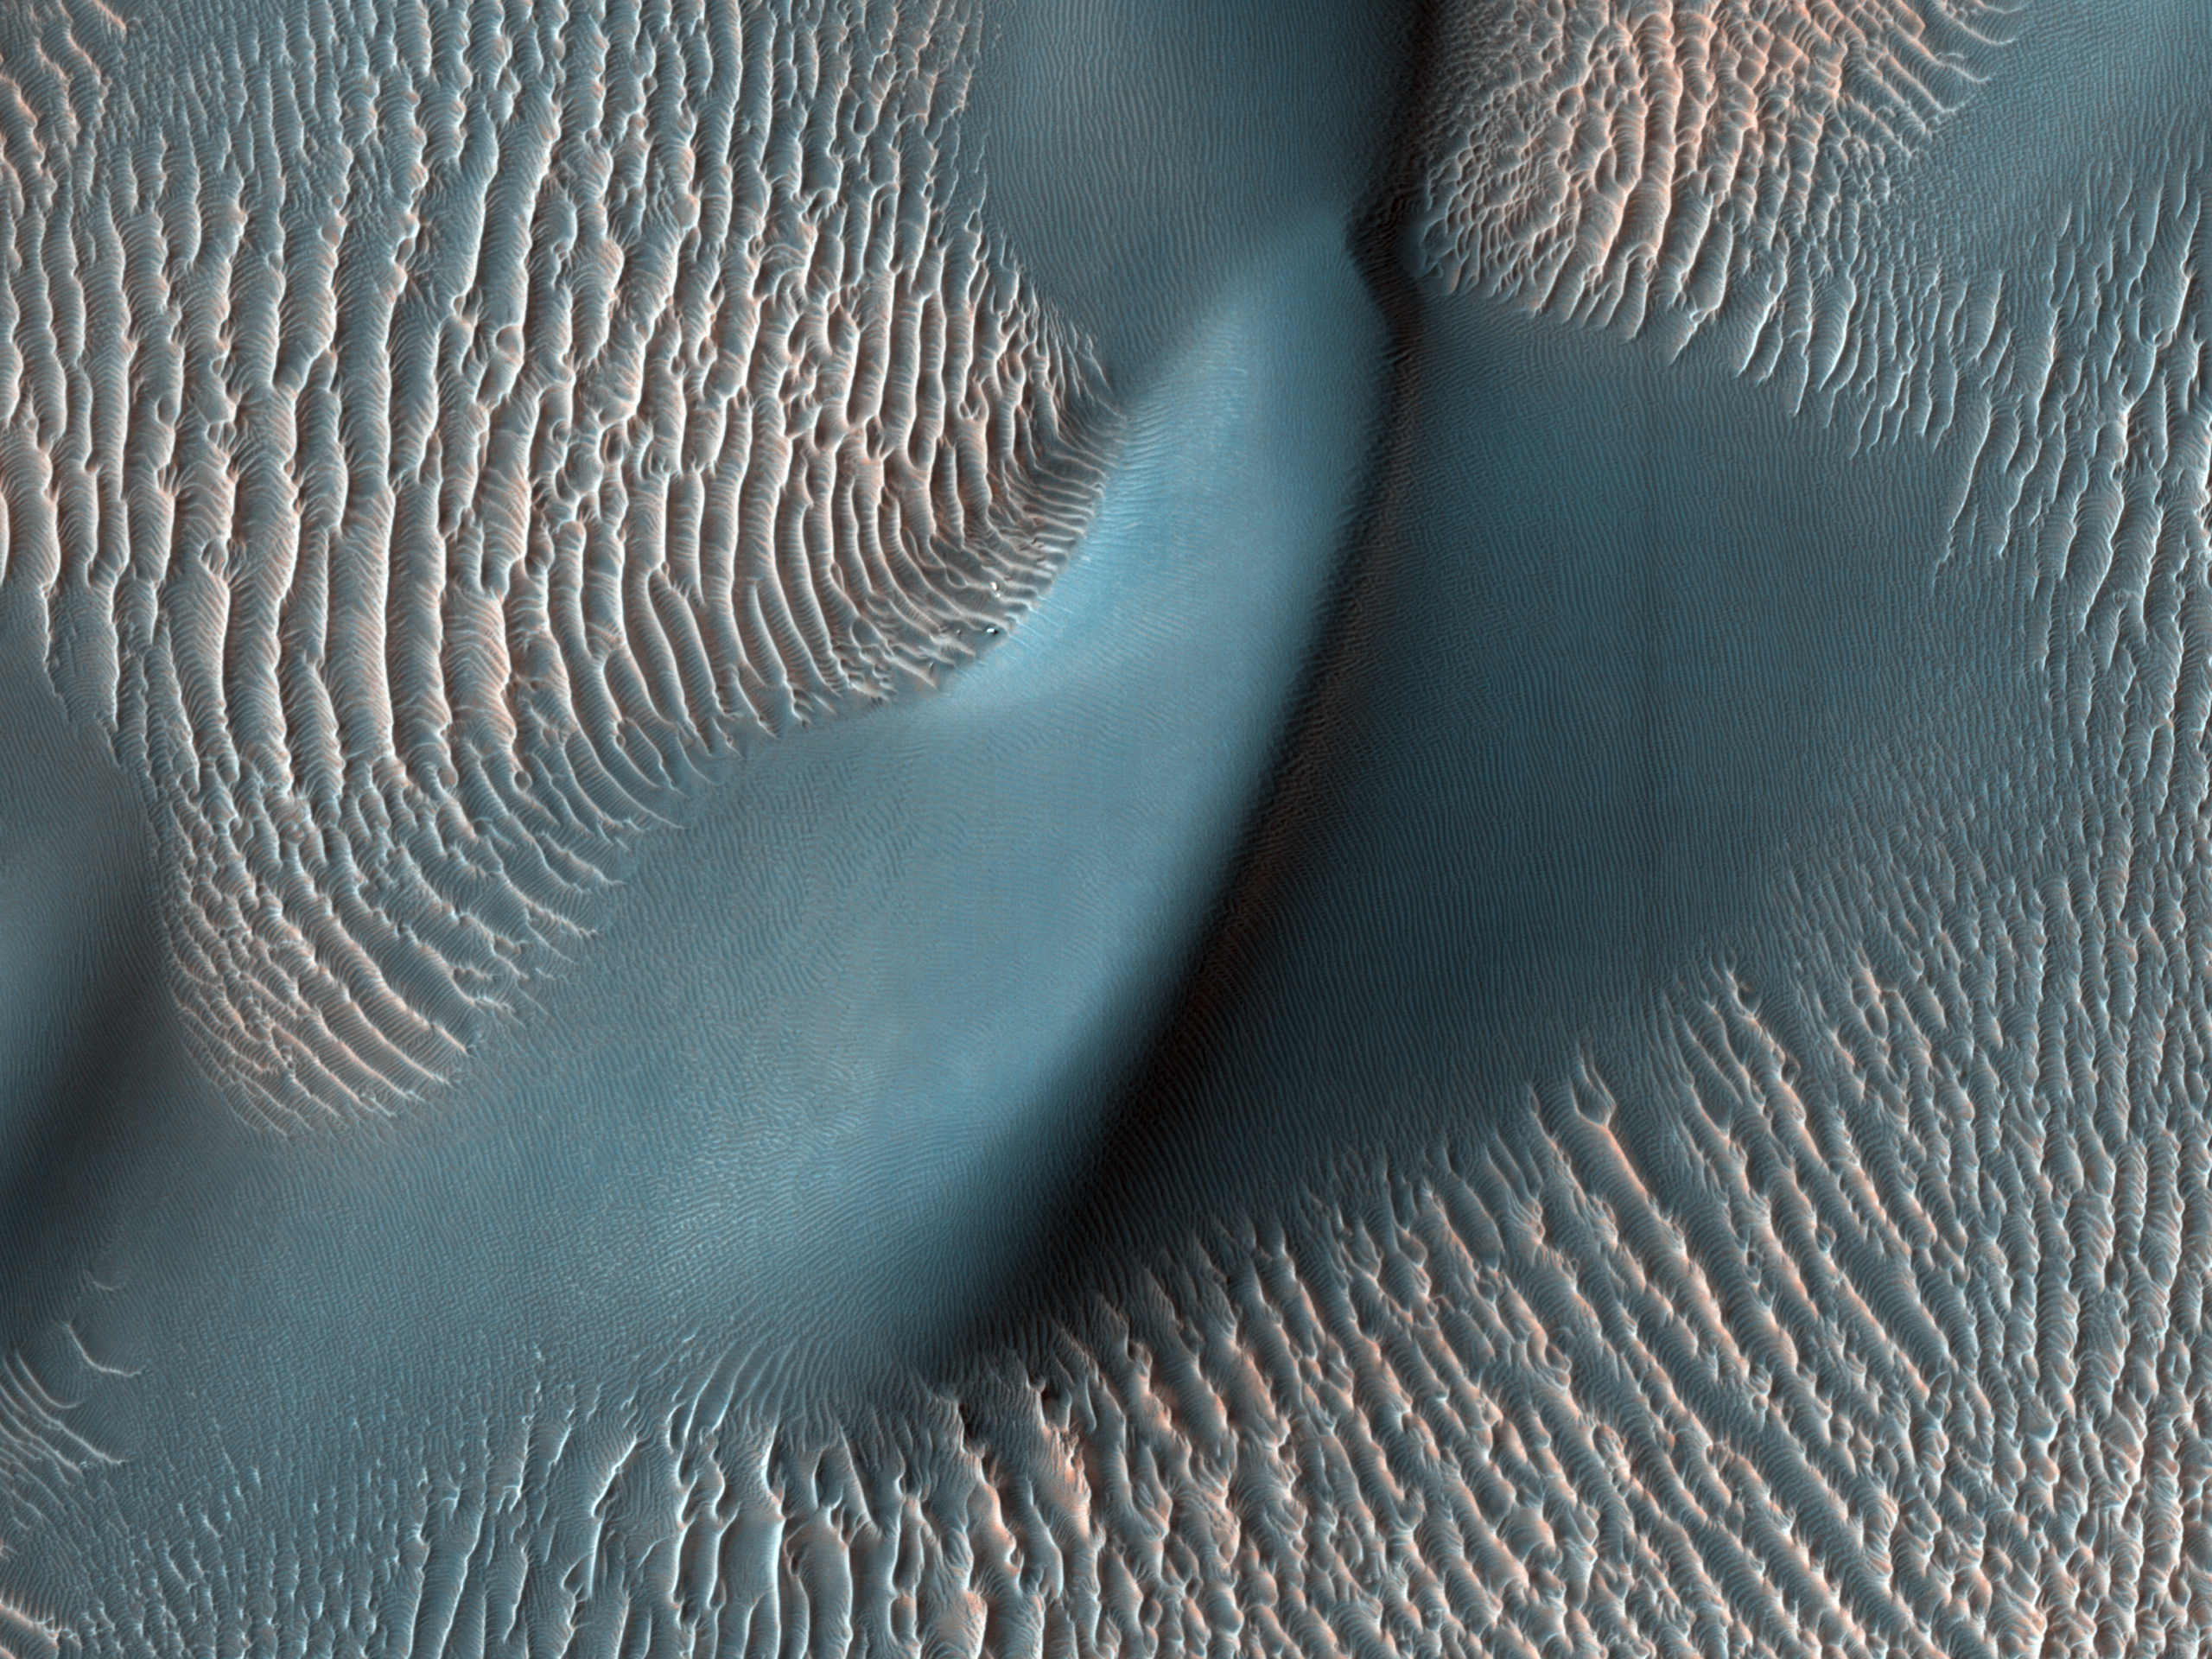

HiRISE Finds a Dune and Ripples

The High Resolution Imaging Science Experiment (HiRISE) camera aboard NASA’s Mars Reconnaissance Orbiter captured these sand ripples and the large dune (at center) on Feb. 9, 2009. Color has been added to make textures easier to see. This area is in Proctor Crater at 47.8 degrees south latitude and 30.7 degrees east longitude.

NASA’s Jet Propulsion Laboratory, a division of Caltech in Pasadena, California, manages the Mars Reconnaissance Orbiter Project for NASA’s Science Mission Directorate in Washington. Lockheed Martin Space in Denver is the prime contractor for the project and built the spacecraft. The University of Arizona, in Tucson, operates HiRISE, which was built by Ball Aerospace & Technologies Corp., in Boulder, Colorado.

Credit: NASA/JPL-Caltech/University of Arizona